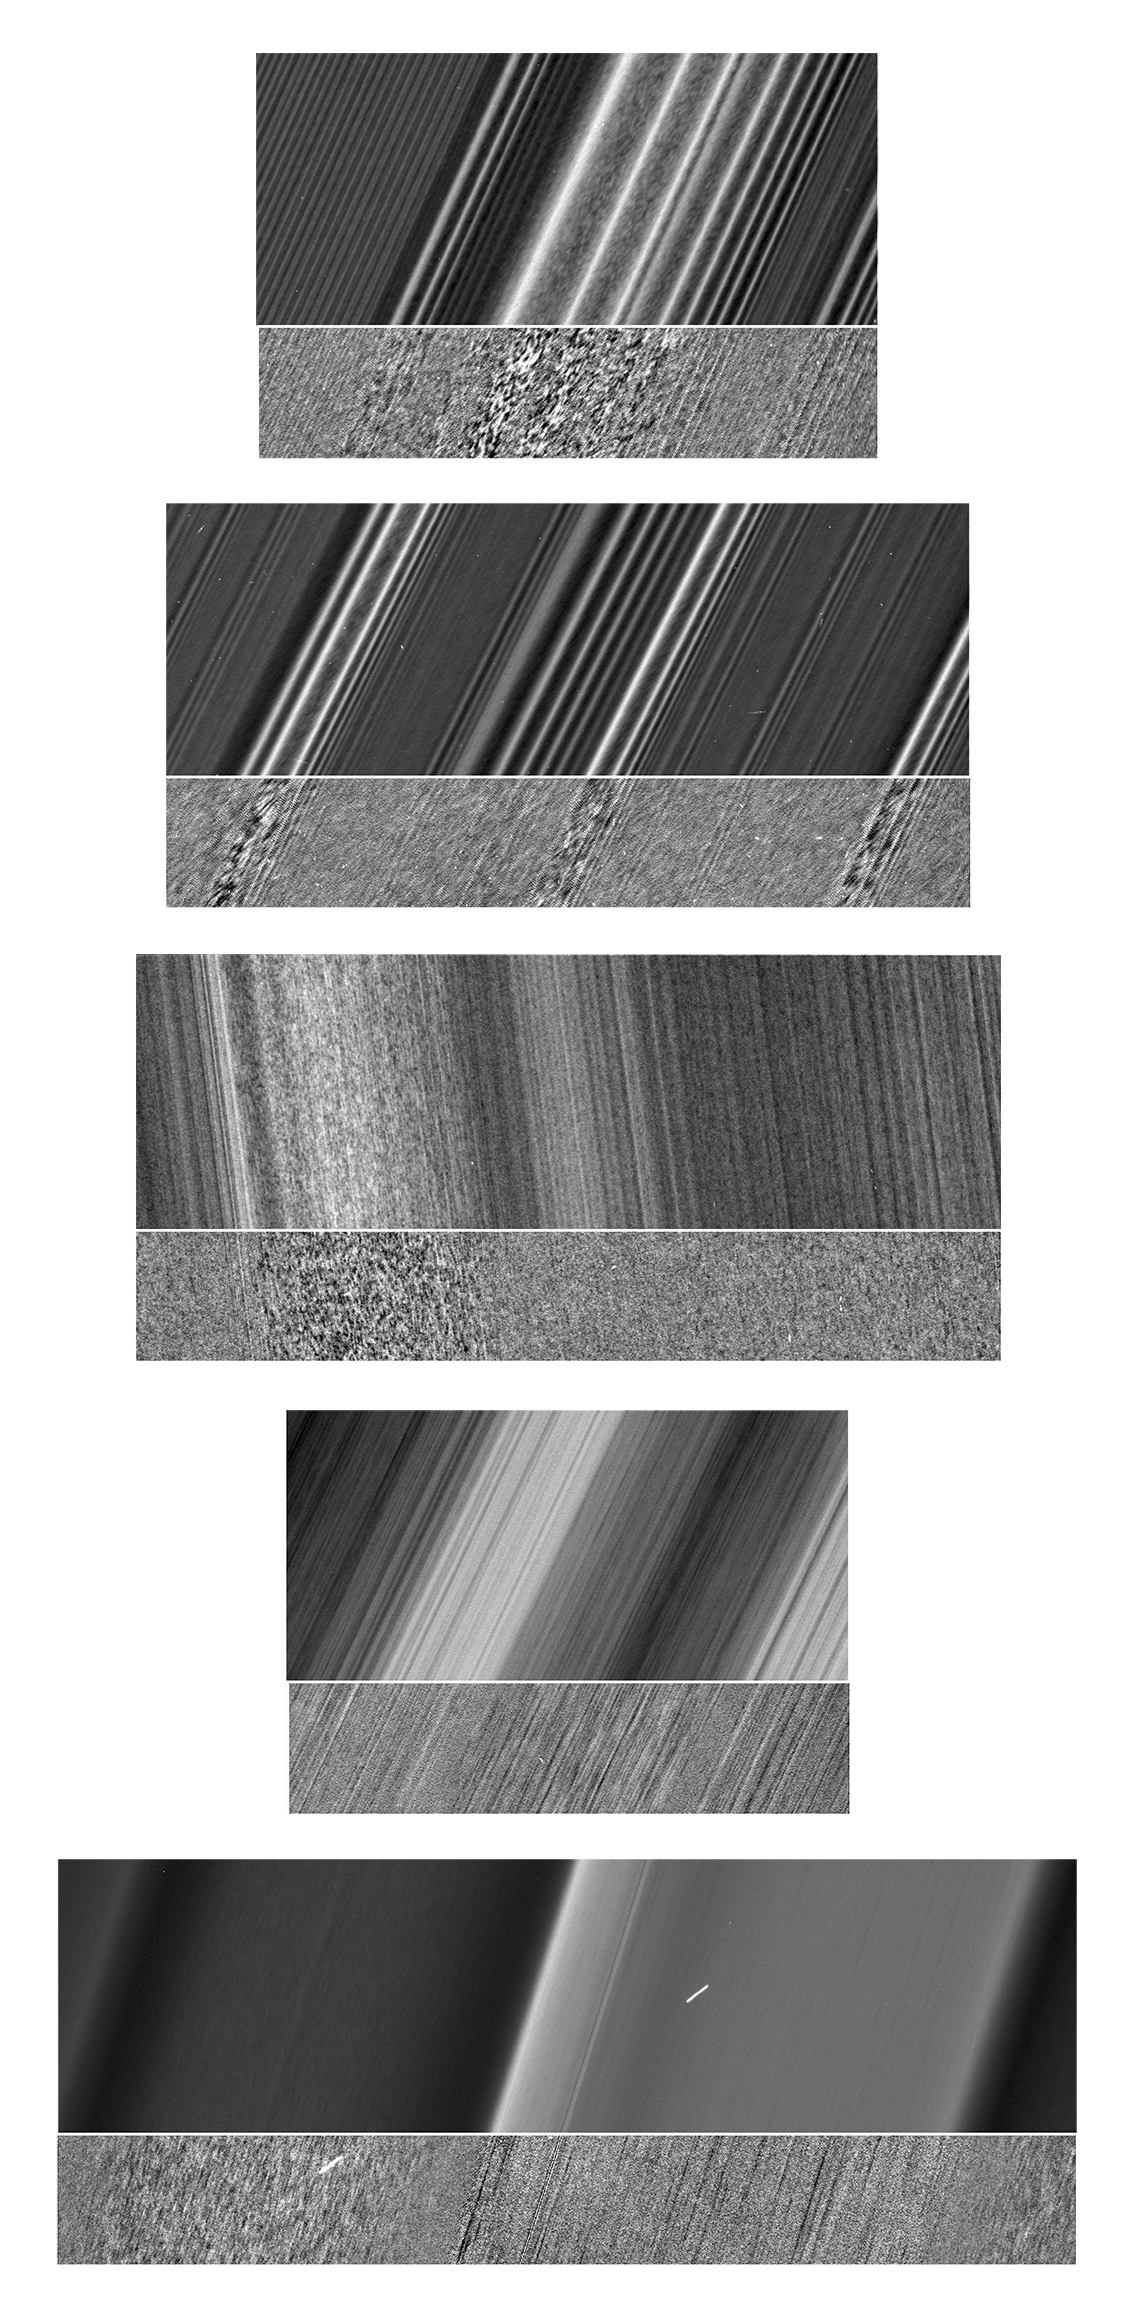

Texture Belts

Figure 1

Images here show the sunlit side of Saturn’s rings. A strip along the bottom of each image has been filtered so that the textures are more visible. The filter consists of averaging and then subtracting out the major brightness variations across the scene. The images illustrate how textures in Saturn’s rings differ, even in close proximity. Cassini had previously discovered that straw-like clumpy textures are visible in the troughs of the strongest density waves, such as the Janus 6:5 wave in the outer A ring (at top of Figure 1A). Images from Cassini’s Ring Grazing Orbits show that similar clumpy textures are also visible in the troughs of medium-size density waves, such as the (left to right) Prometheus 26:25, 27:26 and 28:27 waves, also in the outer A ring (Figure 1B).

Strawlike texture is apparent in one band of the inner A ring but not surrounding regions (Figure 1C). Feathery texture is seen in some bands of the outer B ring, but not surrounding regions (Figure 1D). Figure 1E, which is an update of an image previously released as PIA21618, shows Plateau P1, where three textures are visible in close proximity to each other.

(See PIA03550 for a labeled diagram of the rings.)

The images in this montage were taken in visible light, using the Cassini spacecraft narrow-angle camera.

Figure 1A was taken at a distance of approximately 53,000 miles (85,000 kilometers) from the rings and at a sun-rings-spacecraft angle, or phase angle, of 56 degrees. Image scale is 1,700 feet (520 meters) per pixel.

Figure 1B was taken at a distance of approximately 48,000 miles (78,000 kilometers) from the rings and at a phase angle of 55 degrees. Image scale is 1,500 feet (470 meters) per pixel.

Figure 1C was taken at a distance of approximately 39,000 miles (63,000 kilometers) from the rings and at a phase angle of 39 degrees. Image scale is 1,300 feet (410 meters) per pixel.

Figure 1D was taken at a distance of approximately 62,000 miles (100,000 kilometers) from the rings and at a phase angle of 45 degrees. Image scale is 2,100 feet (630 meters) per pixel.

Figure 1E was taken at a distance of approximately 32,000 miles (52,000 kilometers) from the rings and at a phase angle of 80 degrees. Image scale is 1,100 feet (330 meters) per pixel.

The Cassini mission is a cooperative project of NASA, ESA (the European Space Agency) and the Italian Space Agency. The Jet Propulsion Laboratory, a division of Caltech in Pasadena, manages the mission for NASA’s Science Mission Directorate in Washington. The Cassini orbiter and its two onboard cameras were designed, developed and assembled at JPL. The imaging operations center is based at the Space Science Institute in Boulder, Colorado.

The original Cassini ISS image ID numbers for these images are N1862643689, N1866983227, N1870075955, N1870076370 and N1875233884.

Credit: NASA/JPL-Caltech/Space Science Institute